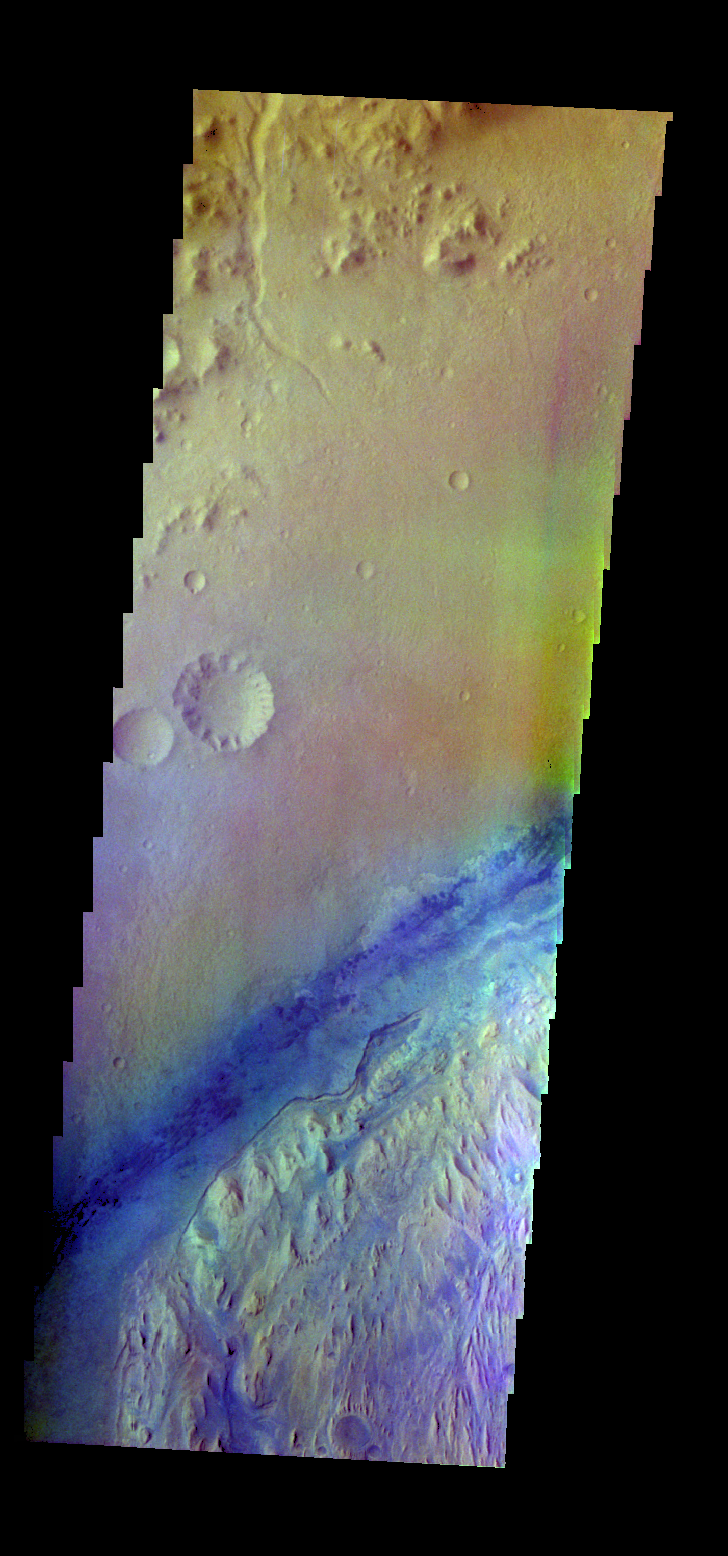

Gale Crater – False Color

The THEMIS VIS camera contains 5 filters. The data from different filters can be combined in multiple ways to create a false color image. These false color images may reveal subtle variations of the surface not easily identified in a single band image. Today’s false color image shows part of Gale Crater. The dark blue is basaltic sand. Gale Crater is the “home” of the Curiosity Rover.

Credit: NASA/JPL-Caltech/ASU